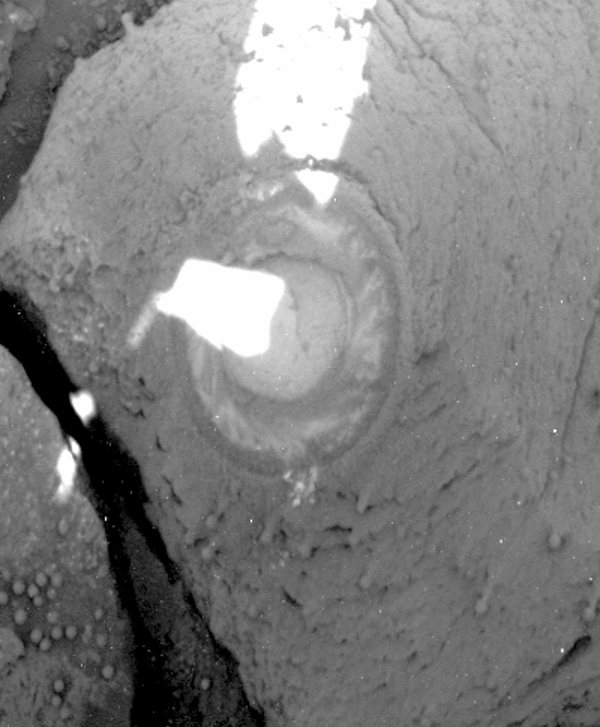

‘RAT’ Hole on ‘Pilbara’ (post-RAT)

The Mars Exploration Rover Opportunity broke its own record for the deepest hole ground into a rock on another planet with a 7.2-millimeter (about 0.28-inch) grind on the rock “Pilbara,” on the rover’s 86th sol on Mars.

This image is a panoramic camera picture highlighting the hole left by the rock abrasion tool after two hours and 16 minutes of grinding. The hole is 7.2 millimeters (about 0.28 inches) deep and 4.5 centimeters (about 1.8 inches) in diameter. The tool swept the hole clean after grinding, leaving the ring of cuttings around the hole. When this image was taken, the abraded area was mostly shaded by the rover, with the sun peeking through the joint that connects the front solar panel to the body of the rover.

The team has developed a new approach to commanding the rock abrasion tool that allows for more aggressive grinding parameters. The tool is now programmed, in the event of a stall, to retreat from its target and attempt to grind again. This allows the grinder to essentially reset itself instead of aborting its sequence altogether and waiting for further commands from rover planners.

Credit: NASA/JPL/Cornell